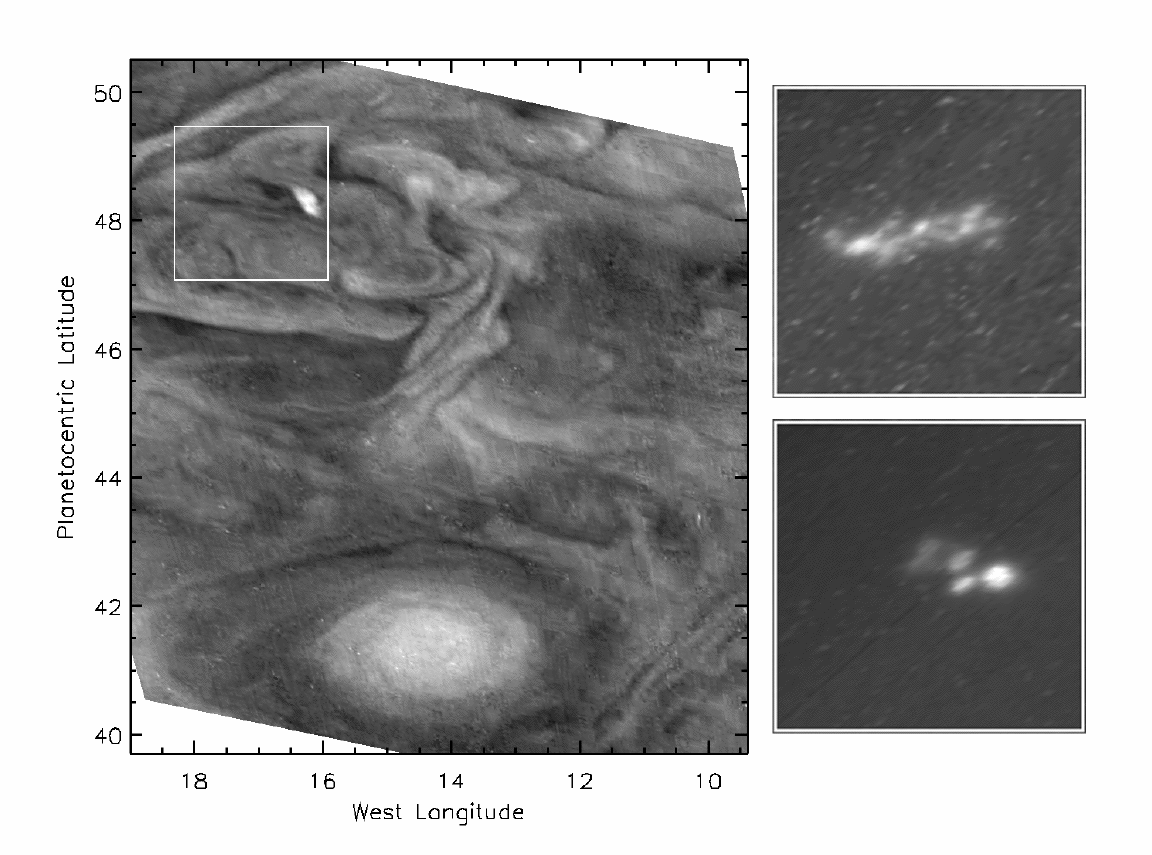

Jovian Lightning and the Daytime Storm

This picture highlights a convective storm (left panel) and the associated lightning (right panels) in Jupiter’s atmosphere. The left image shows the dayside view. The right images show the area highlighted (box) in the dayside view as it appeared 110 minutes later during the night. Multiple lightning strikes are visible in the night side images, which were taken 3 minutes and 38 seconds apart. The bright, cloudy area in the dayside view is similar in appearance to a region of upwelling in Earth’s atmosphere. The dark, clear region to the west (left) appears similar to a region of downwelling in Earth’s atmosphere. The presence of lightning confirms that this is a site of moist convection.

The lightning originates below the visible ammonia cloud, which acts as a translucent screen, diffusing the light over a wider area. This apparent width can be used to infer the depth of approximately 75 kilometers (46 miles). This figure is consistent with the hypothesis that lightning originates in the Jovian water cloud at about 75 kilometers (46 miles) depth.

To show details of the lightning, the nightside images have been expanded by a factor of two relative to the dayside image. The latitude and longitude scale is shown around the left panel. On Jupiter, one degree of latitude spans a distance of 1,200 kilometers (744 miles), so the highlighted area is approximately 2,400 kilometers (1,488 miles) on a side. The resolution is 23 kilometers (14 miles) per picture element. The dayside image was taken through the 727 nanometer filter with an exposure of 0.529 seconds at 23:03:03 Universal Time on November 7, 1997. The upper night side image was taken through the red filter with an exposure of 166.9 seconds in gain state 1 at 00:49:590 Universal Time on November 8, 1997. The bottom night side image was taken through the red filter with an exposure of 38.9 seconds in gain state 2 at 00:53:37 Universal Time on November 8, 1997. The signal to noise ratio is greater in the lower night side image because the gain state is higher. The images were taken by the solid state imaging camera system on NASA’s Galileo spacecraft at a range of 1.1 million kilometers (680,000 miles).

JPL manages the Galileo mission for NASA’s Office of Space Science, Washington, DC.

Credit: NASA/JPL-Caltech